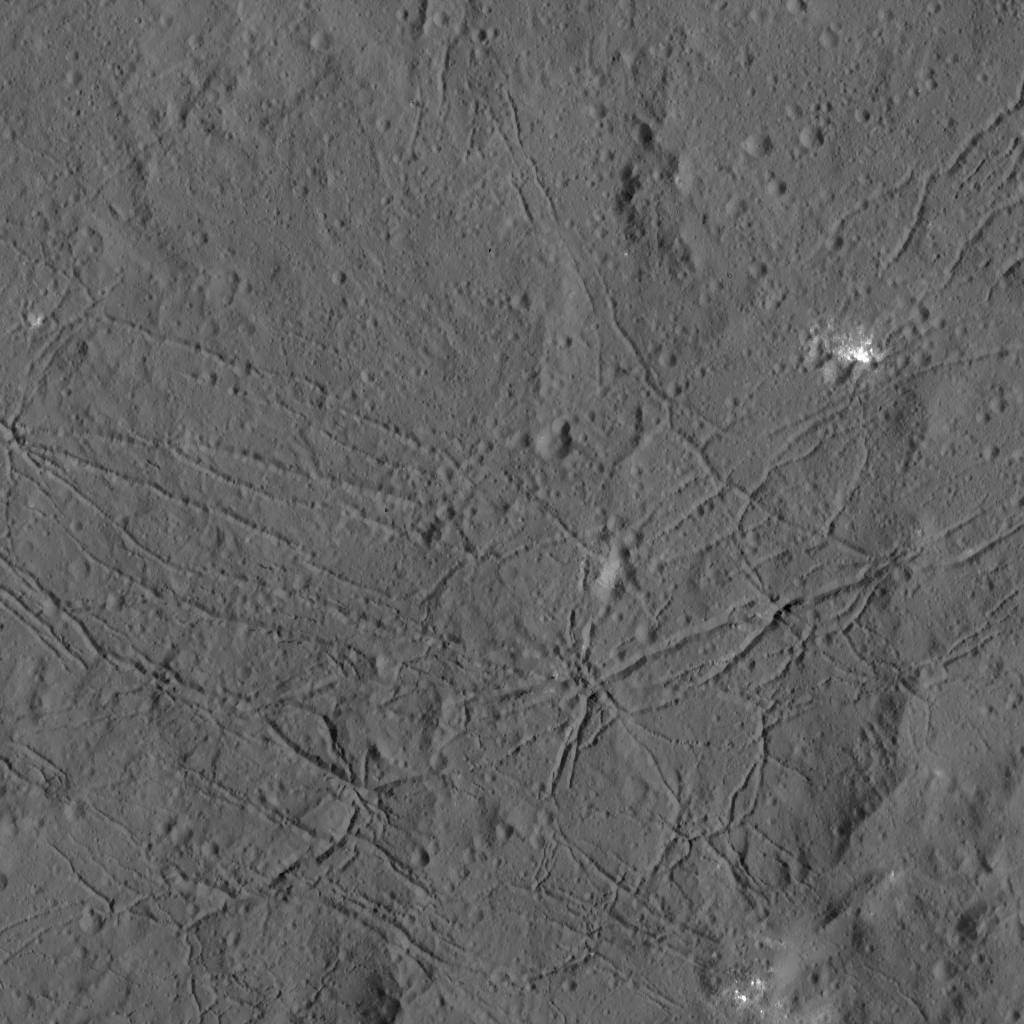

Floor of Dantu Crater from LAMO

The fractured floor of Dantu Crater on Ceres is seen in this image from NASA’s Dawn spacecraft. Similar fractures are seen in Tycho, one of the youngest large craters on Earth’s moon. This cracking may have resulted from the cooling of impact melt, or when the crater floor was uplifted after the crater formed.

Dantu was imaged earlier in Dawn’s science mission at Ceres — during Survey orbit (see PIA19609) and from the high altitude mapping orbit, or HAMO (see PIA19993).

Dawn took this image on Dec. 21 from its low-altitude mapping orbit (LAMO) at an approximate altitude of 240 miles (385 kilometers) above Ceres. The image resolution is 120 feet (35 meters) per pixel.

Dawn’s mission is managed by JPL for NASA’s Science Mission Directorate in Washington. Dawn is a project of the directorate’s Discovery Program, managed by NASA’s Marshall Space Flight Center in Huntsville, Alabama. UCLA is responsible for overall Dawn mission science. Orbital ATK, Inc., in Dulles, Virginia, designed and built the spacecraft. The German Aerospace Center, the Max Planck Institute for Solar System Research, the Italian Space Agency and the Italian National Astrophysical Institute are international partners on the mission team.

Credit: NASA/JPL-Caltech/UCLA/MPS/DLR/IDA